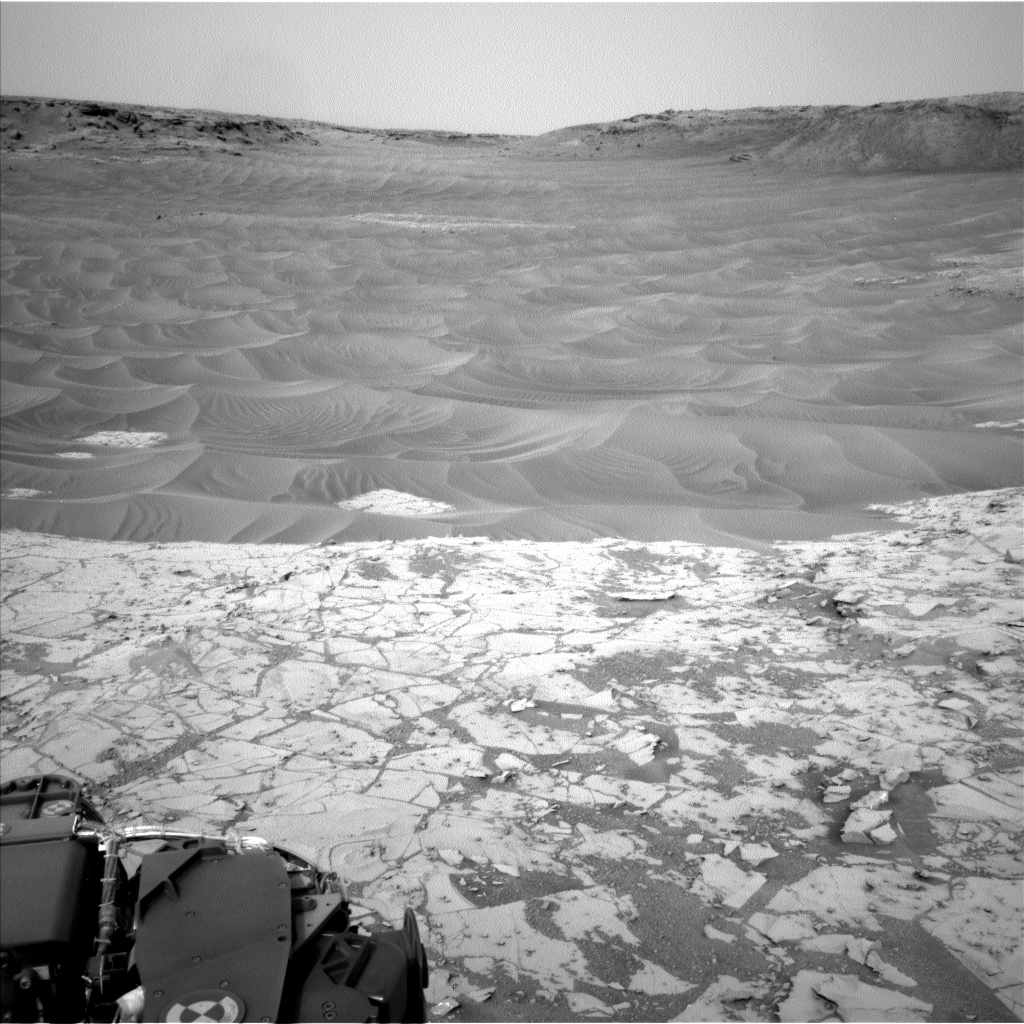

Ripples Beside ‘Pahrump Hills’ Outcrop at Base of Mount Sharp

This northeast-facing view from the lower edge of the pale “Pahrump Hills” outcrop at the base of Mount Sharp includes wind-sculpted ripples of sand and dust in the middle ground.

It was taken by the Navigation Camera (Navcam) of NASA’s Curiosity Mars rover on Nov. 13, 2014, the 807th Martian day, or sol, of Curiosity’s work on Mars.

NASA’s Jet Propulsion Laboratory, a division of the California Institute of Technology, Pasadena, manages the Mars Science Laboratory Project for NASA’s Science Mission Directorate, Washington. JPL designed and built the project’s Curiosity rover and the rover’s Navcam.

Credit: NASA/JPL-Caltech